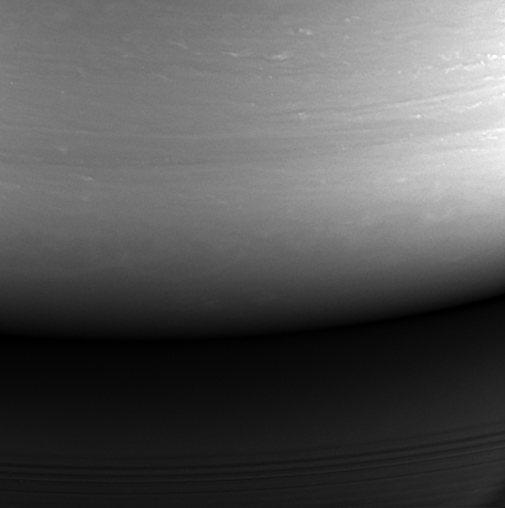

Impact Site: Cassini’s Final Image

Figure 1

This monochrome view is the last image taken by the imaging cameras on NASA’s Cassini spacecraft. It looks toward the planet’s night side, lit by reflected light from the rings, and shows the location at which the spacecraft would enter the planet’s atmosphere hours later.

A natural color view, created using images taken with red, green and blue spectral filters, is also provided (Figure 1). The imaging cameras obtained this view at approximately the same time that Cassini’s visual and infrared mapping spectrometer made its own observations of the impact area in the thermal infrared.

This location — the site of Cassini’s atmospheric entry — was at this time on the night side of the planet, but would rotate into daylight by the time Cassini made its final dive into Saturn’s upper atmosphere, ending its remarkable 13-year exploration of Saturn.

The view was acquired on Sept. 14, 2017 at 19:59 UTC (spacecraft event time). The view was taken in visible light using the Cassini spacecraft wide-angle camera at a distance of 394,000 miles (634,000 kilometers) from Saturn. Image scale is about 11 miles (17 kilometers).

The original image has a size of 512×512 pixels.

The Cassini mission is a cooperative project of NASA, ESA (the European Space Agency) and the Italian Space Agency. The Jet Propulsion Laboratory, a division of Caltech in Pasadena, manages the mission for NASA’s Science Mission Directorate, Washington. The Cassini orbiter and its two onboard cameras were designed, developed and assembled at JPL. The imaging operations center is based at the Space Science Institute in Boulder, Colorado.

Credit: NASA/JPL-Caltech/Space Science Institute